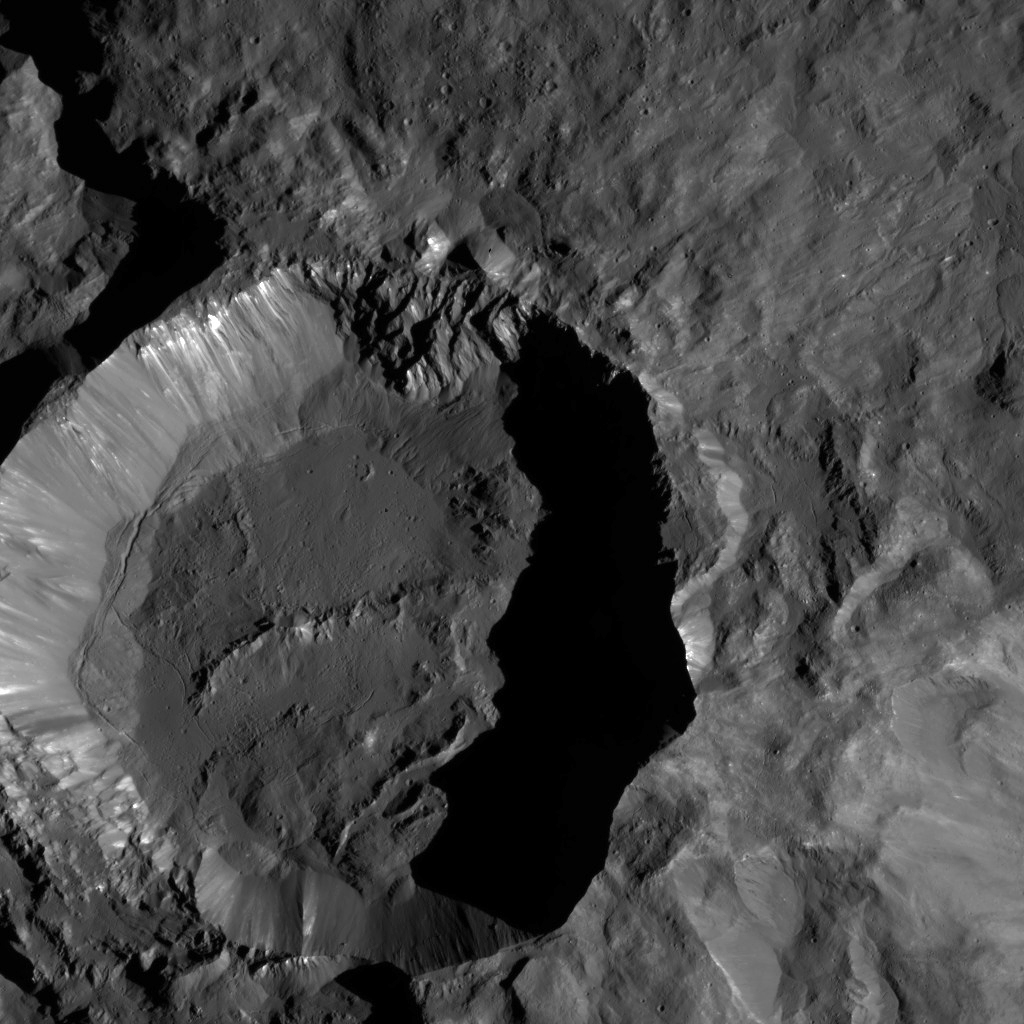

Dawn LAMO Image 182

NASA’s Dawn spacecraft views Kupalo Crater in this view of Ceres. Kupalo, which measures 16 miles (26 kilometers) across and is located at southern mid-latitudes, is named for the Slavic god of vegetation and harvest.

Dawn took this image on June 2, 2016, from its low-altitude mapping orbit, at a distance of about 240 miles (385 kilometers) above the surface. The image resolution is 120 feet (35 meters) per pixel.

Dawn’s mission is managed by JPL for NASA’s Science Mission Directorate in Washington. Dawn is a project of the directorate’s Discovery Program, managed by NASA’s Marshall Space Flight Center in Huntsville, Alabama. UCLA is responsible for overall Dawn mission science. Orbital ATK, Inc., in Dulles, Virginia, designed and built the spacecraft. The German Aerospace Center, the Max Planck Institute for Solar System Research, the Italian Space Agency and the Italian National Astrophysical Institute are international partners on the mission team.

Credit: NASA/JPL-Caltech/UCLA/MPS/DLR/IDA